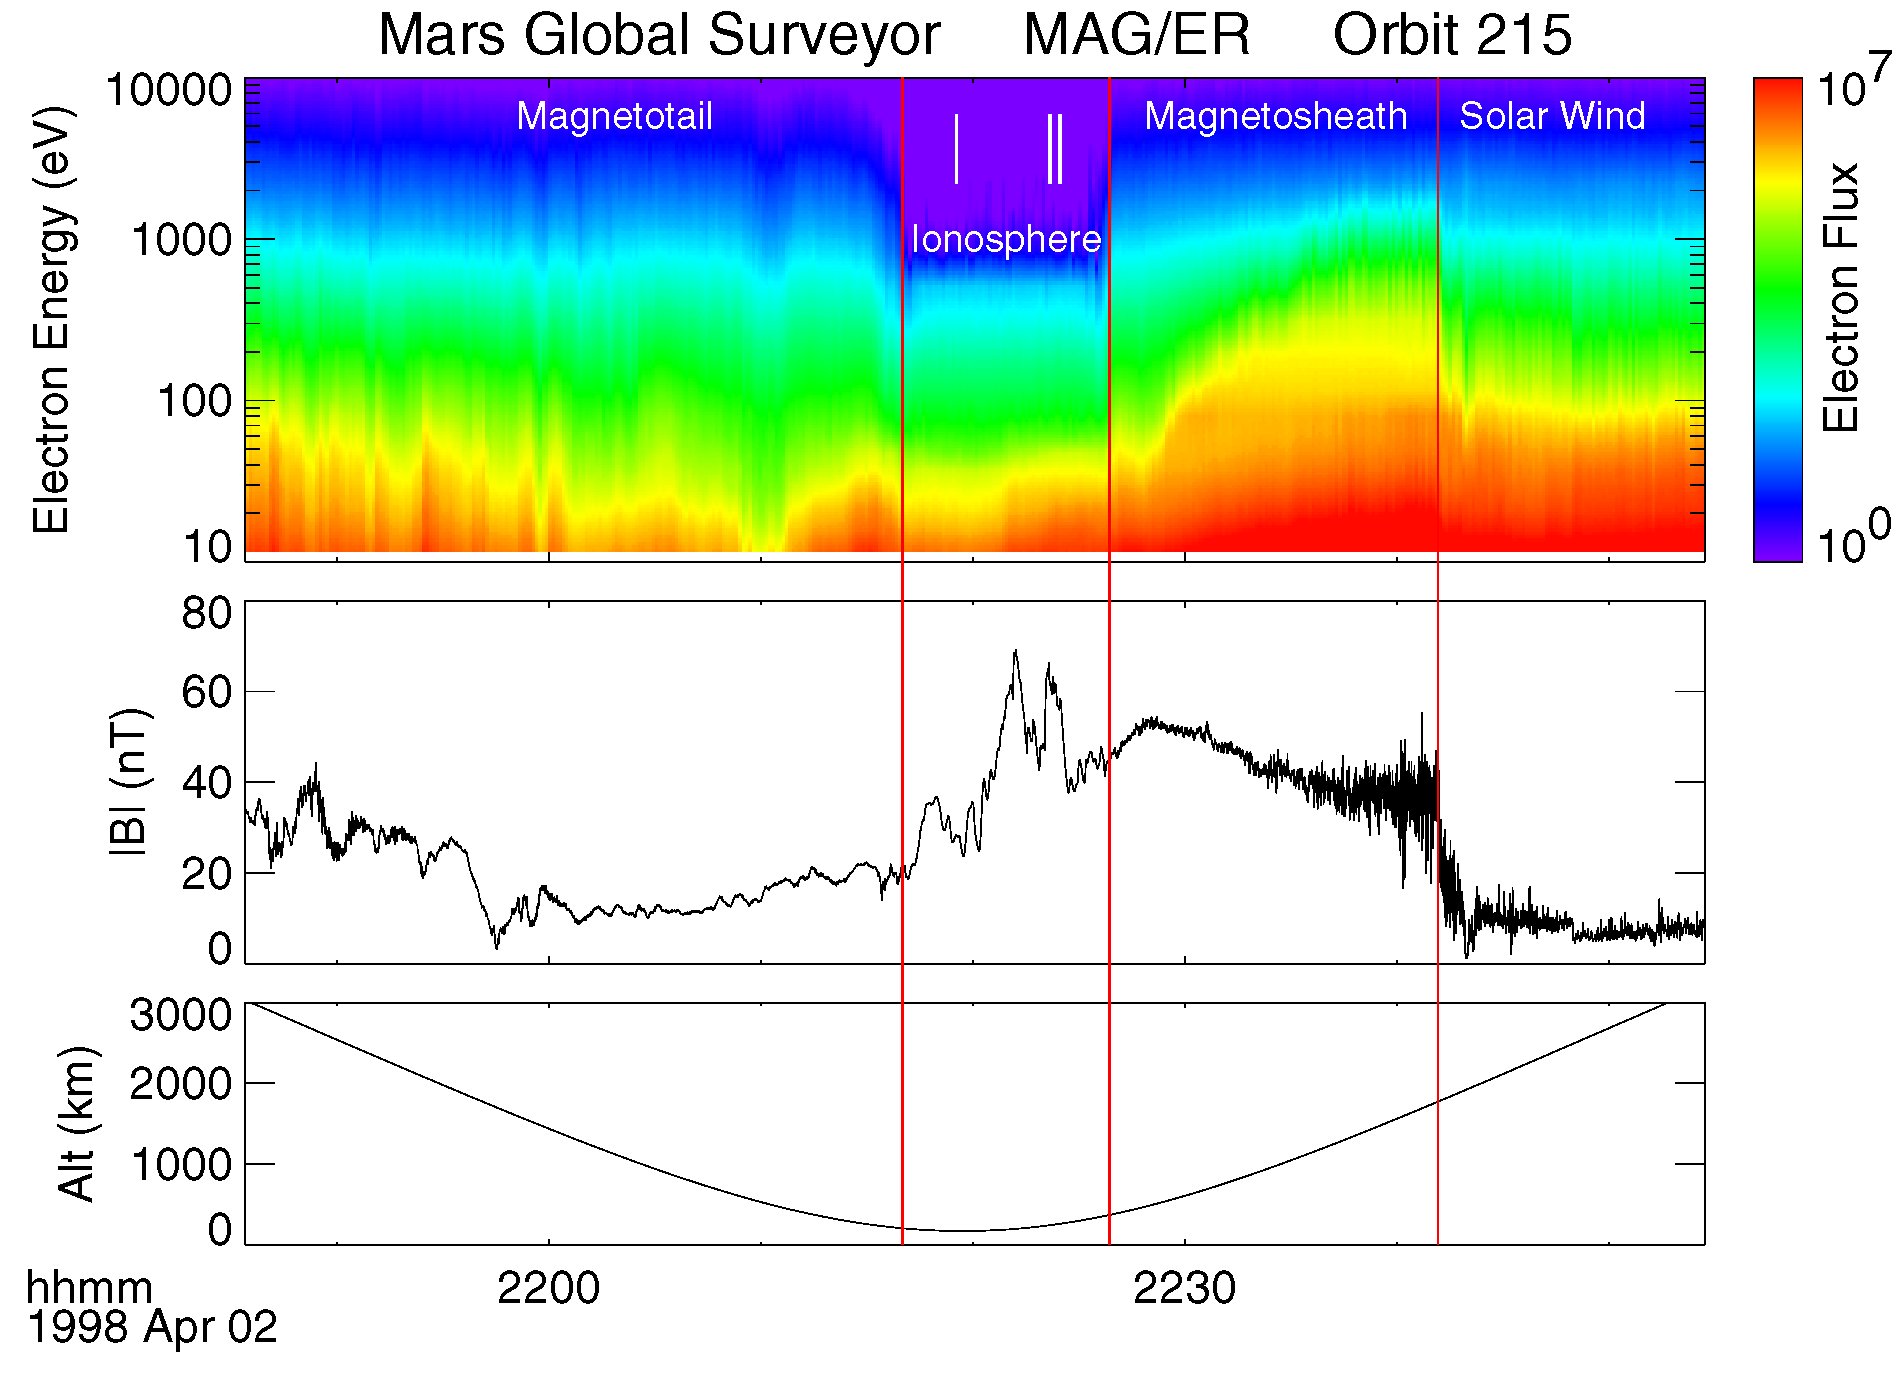

Electron and Magnetic Field Observations (MAG/ER)

Electron energy and flux and magnetic field measurements from orbit #215, which passed from the solar wind regime through the various magnetic regimes of Mars.

Credit: NASA/JPL/GSFC